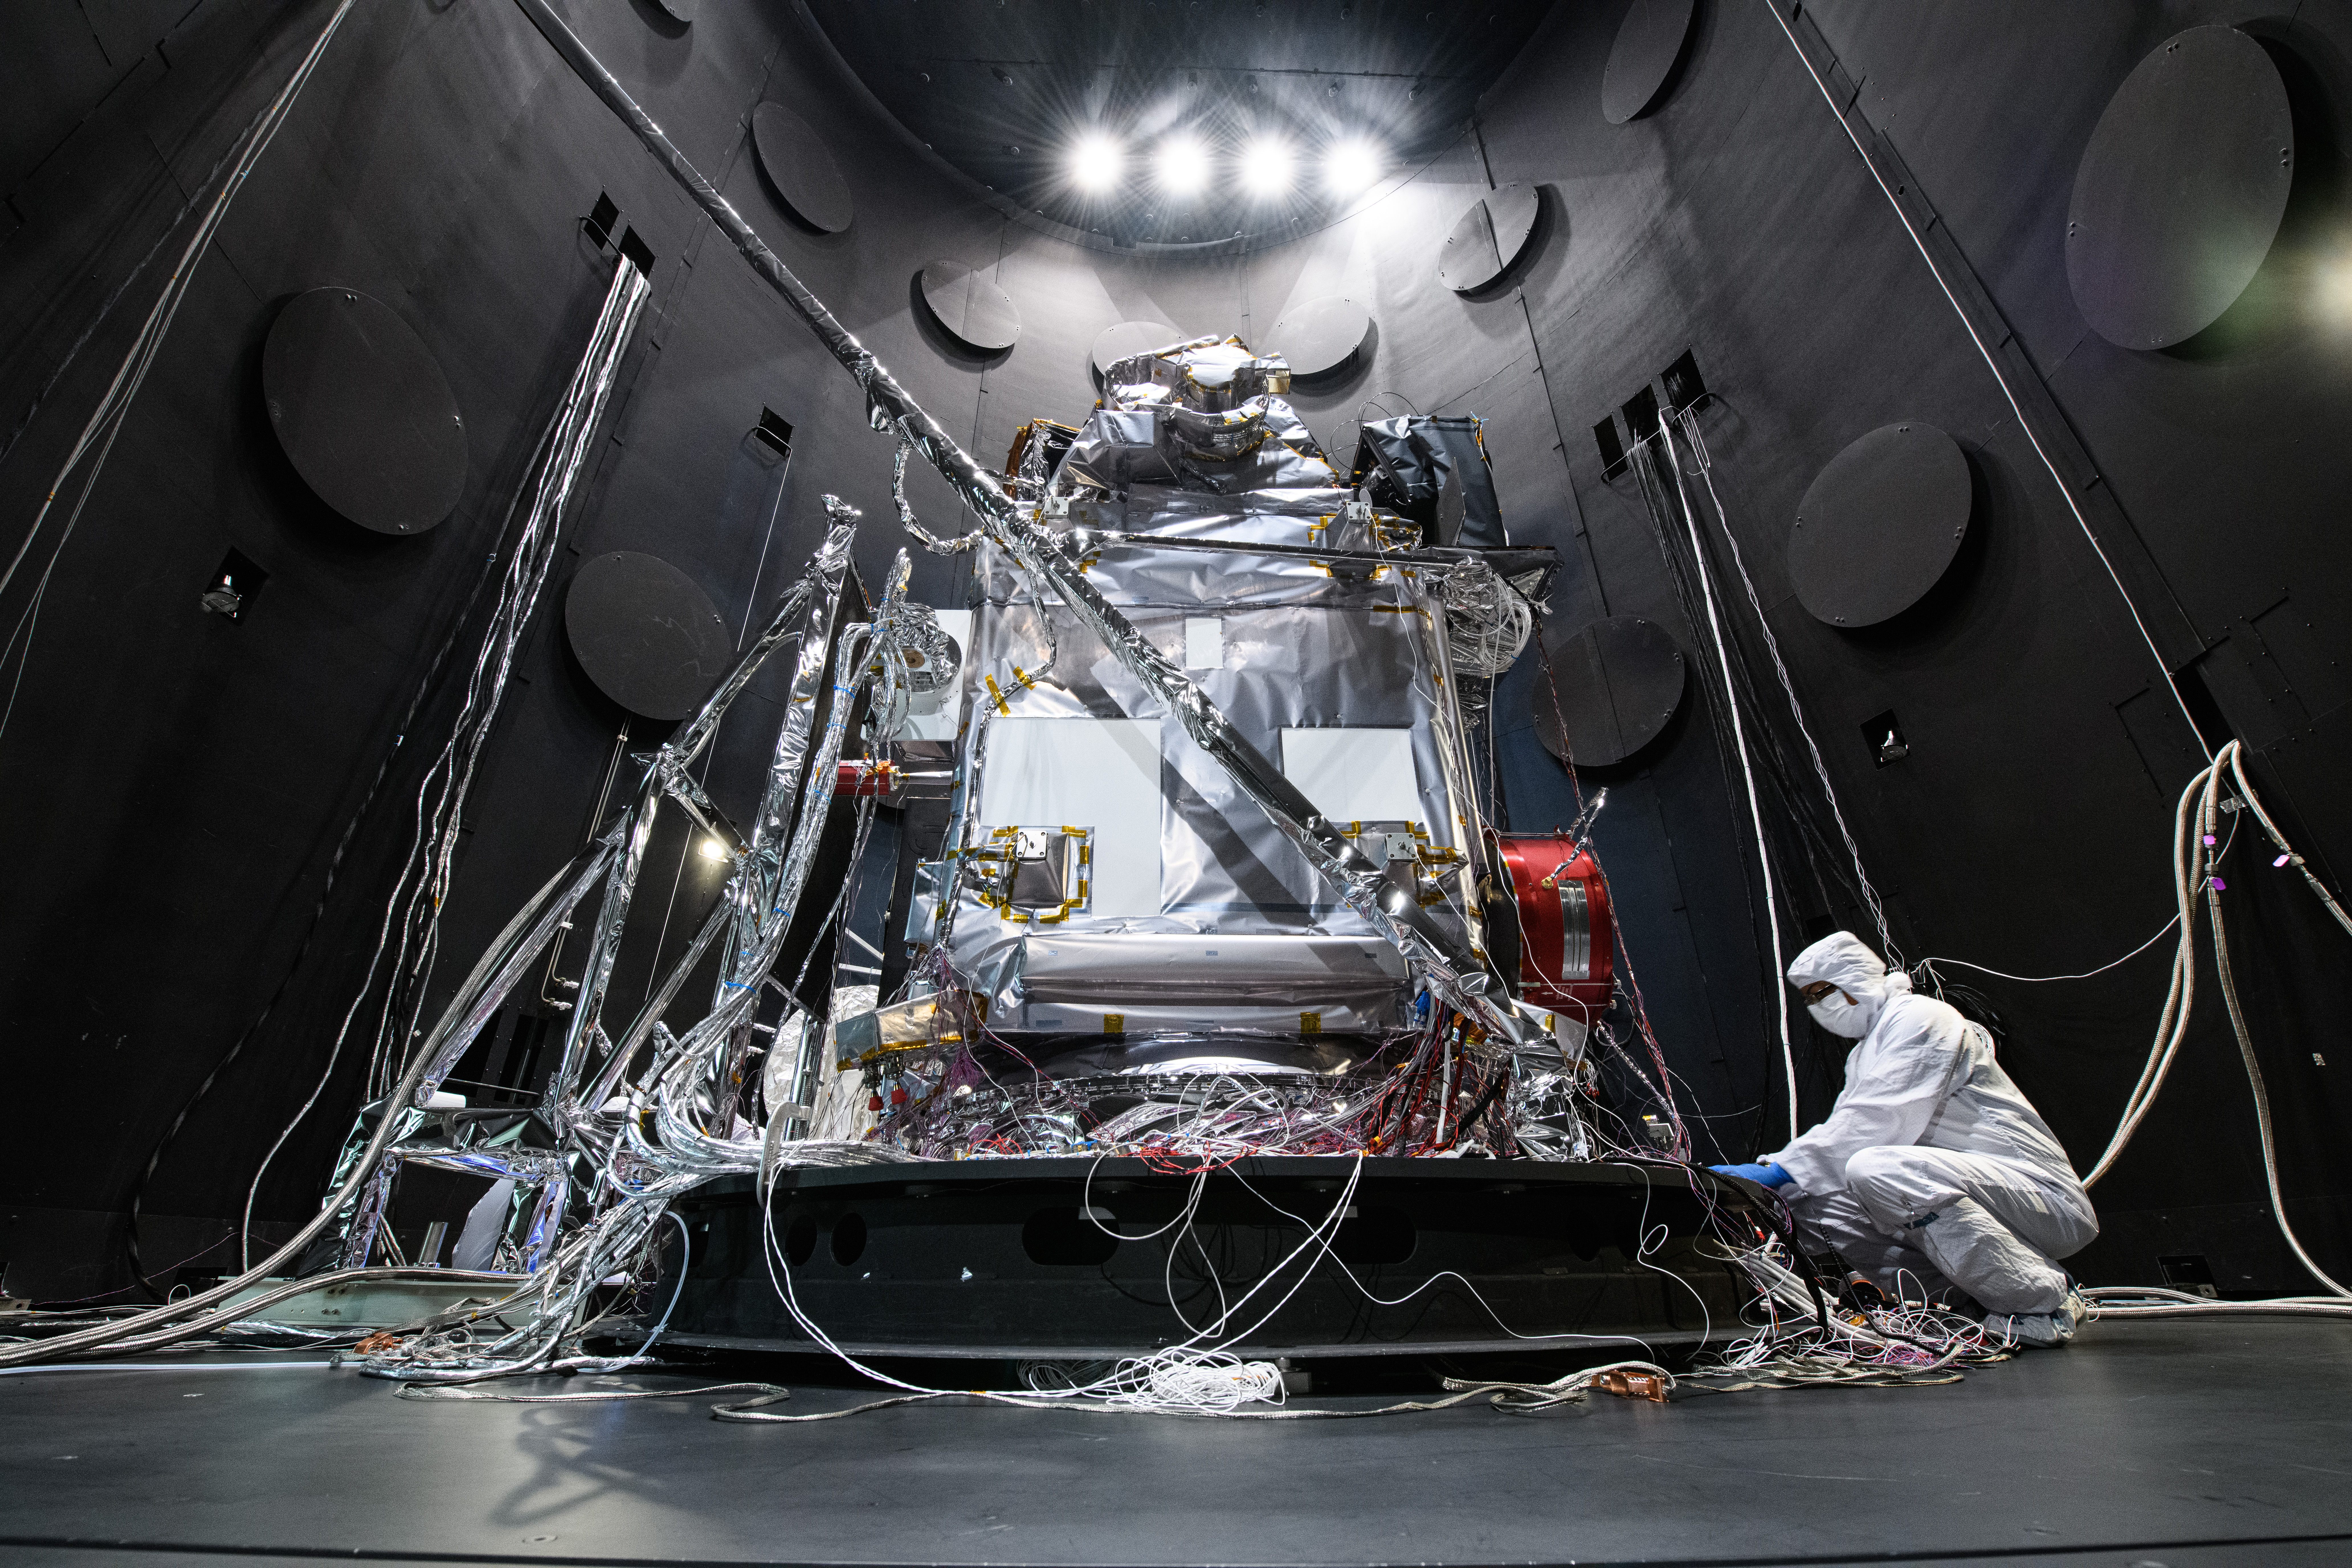

The Plankton, Aerosol, Cloud, ocean Ecosystem (PACE) Observatory inside the Space Environment Simulator (SES) thermal vacuuum chamber before thermal environmental testing at NASA's Goddard Space Flight Center in Greenbelt, Maryland on June 16th, 2023. PACE's unprecedented spectral coverage will provide the first-ever global measurements designed to identify phytoplankton community composition. The mission will make global ocean color measurements, using the Ocean Color Instrument (OCI), to provide extended data records on ocean ecology and global biogeochemistry along with polarimetry measurements, using the Spectro-polarimeter for Planetary Exploration (SPEXone) and the Hyper Angular Research Polarimeter (HARP2) to provide extended data records on clouds and aerosols. The Earth-observing satellite mission, built at Goddard Space Flight Center in Greenbelt, MD, will continue and advance observations of global ocean color, biogeochemistry, and ecology, as well as the carbon cycle, aerosols and clouds.

Credit: NASA / Denny Henry